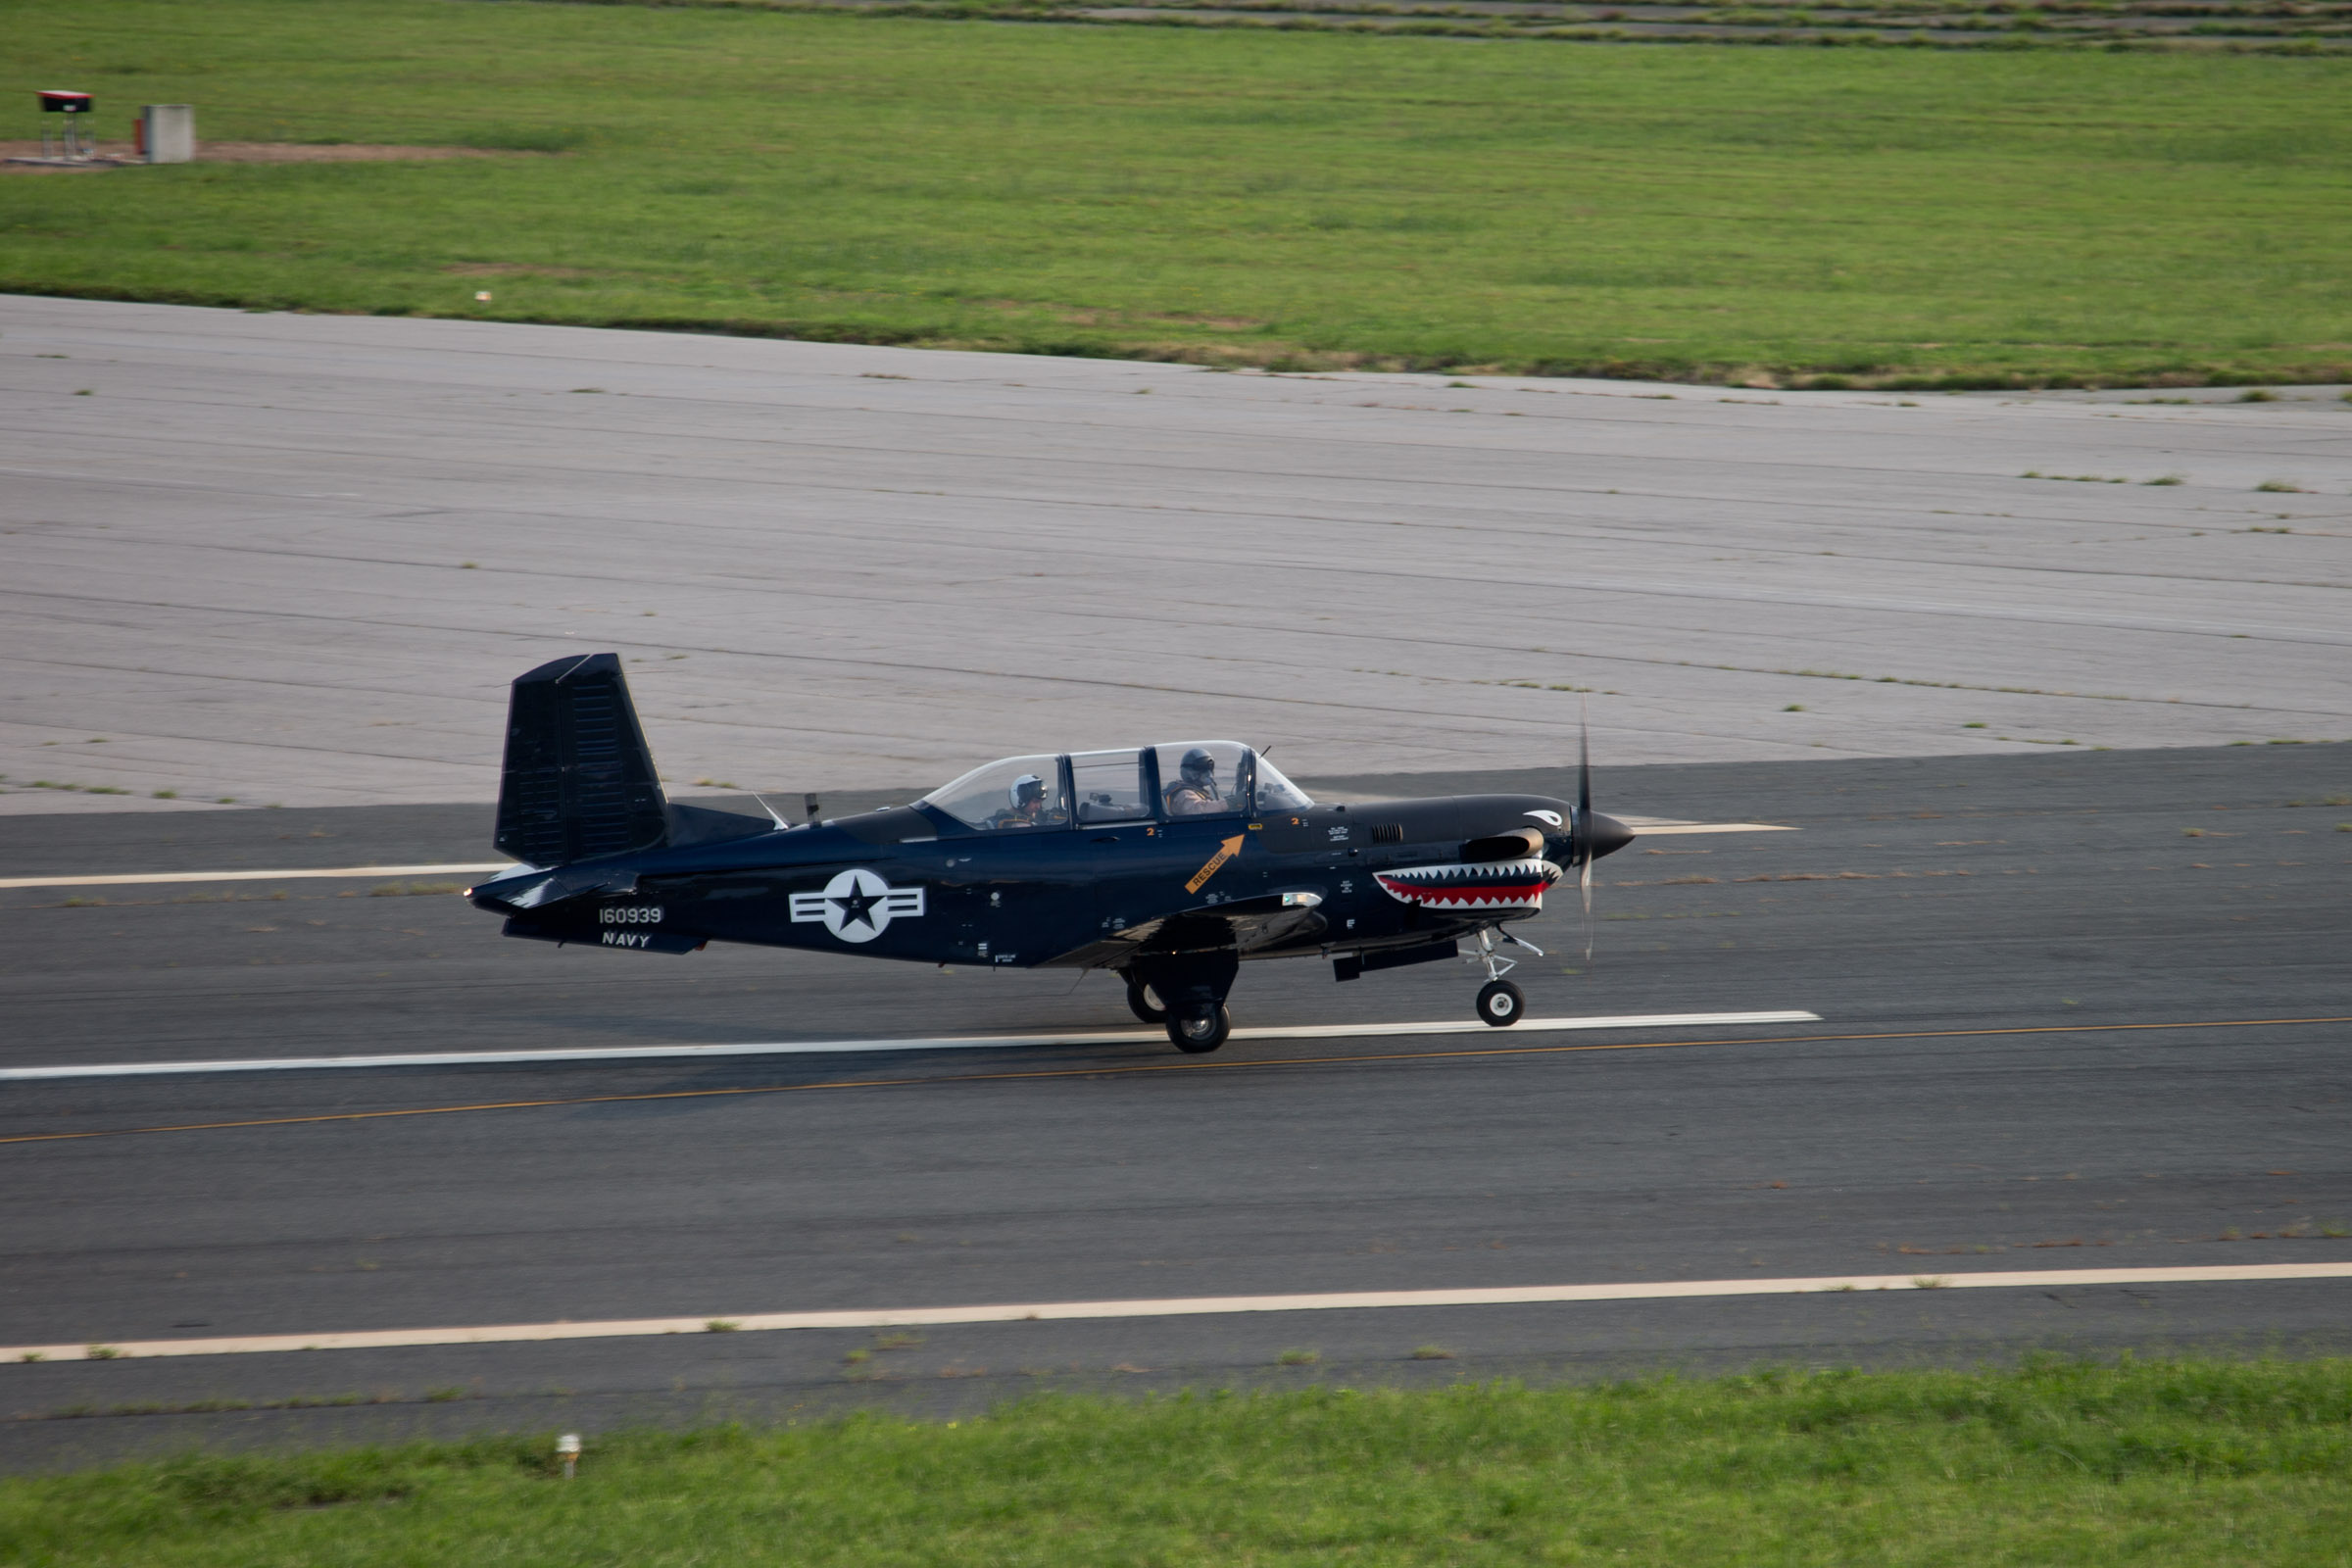

Photo of the chase plane landing at NASA's Wallops Flight Facility, Wallops Island, Va. at 7:39 a.m. today, Aug. 14, 2013. The chase plane was used during the landing of NASA's Global Hawk unmanned aerial vehicle. The Global Hawk will be used during the Hurricane Severe Storms Sentinel (HS3) mission.

Credit: NASA Wallops Text: Keith Koehler/NASA Wallops Flight Facility